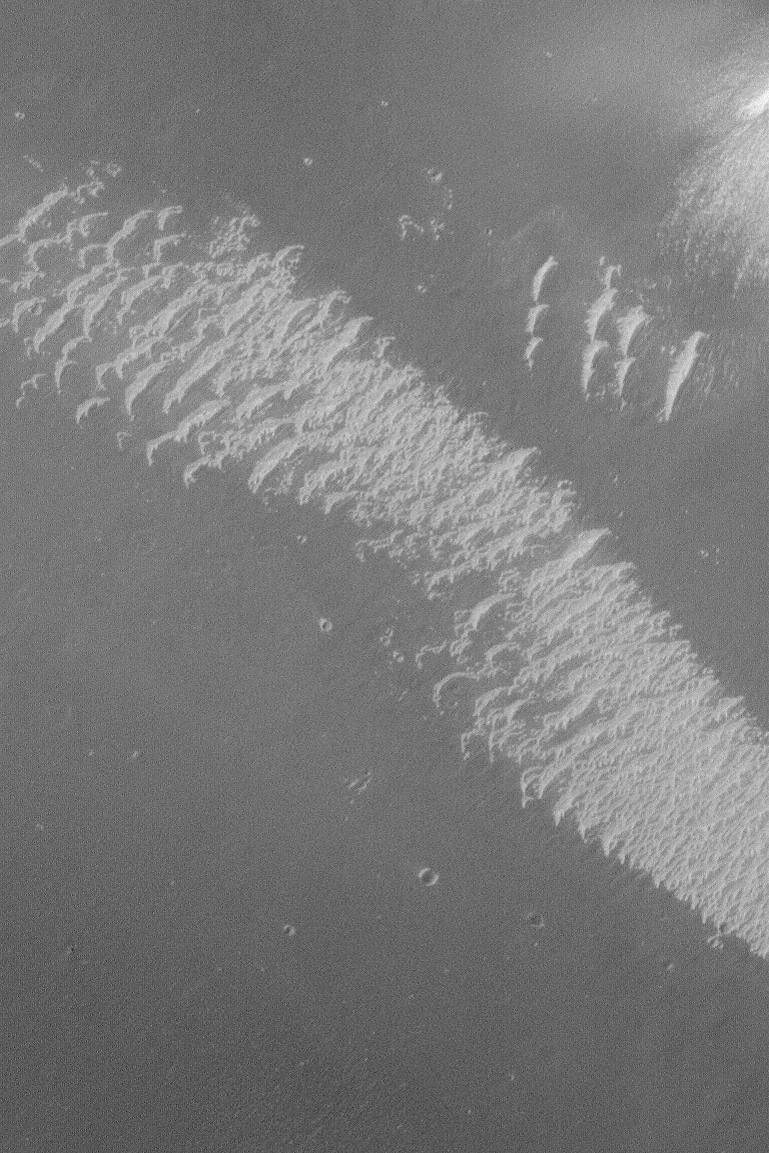

Brazos Valles Dunes

MGS MOC Release No. MOC2-476, 7 September 2003

Nearly six years ago, when the Mars Global Surveyor (MGS) Mars Orbiter Camera (MOC) was taking some of its earliest high resolution images of the planet, an area of light-toned, wind-blown, ripple-like bedforms was spotted in the Brazos Valles near Schiaparelli Basin. These features were highlighted on November 10, 1997, in “Valley and Surrounding Terrain Adjacent to Schiaparelli Crater.”

This picture shows a close-up view of some of the light-toned bedforms first visible in that early MOC image. This picture was acquired at full resolution (1.5 meters–5 feet–per pixel). The image shows that the light-toned bedforms are not fresh, young features; they are jagged and roughened, as if they have been indurated (cemented) and then somewhat eroded by wind. This picture is located near 5.4°S, 340.6°W; it covers an area 1.1 km (0.7 mi) across. The scene is illuminated by sunlight from the left.

Credit: NASA/JPL/Malin Space Science Systems